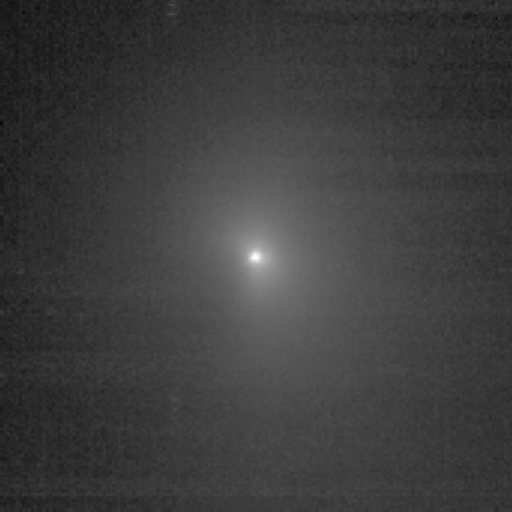

Closing in on a Comet

This image shows comet Tempel 1 as seen through the clear filter of the medium-resolution camera on NASA’s Deep Impact spacecraft. It was taken on June 29, 2005, when the spacecraft was 4,151,586 kilometers (2,579,795 miles) away from the comet. Four images were combined together, and a logarithmic stretch was applied to enhance the coma of the comet.

Credit: NASA/JPL-Caltech/UMD